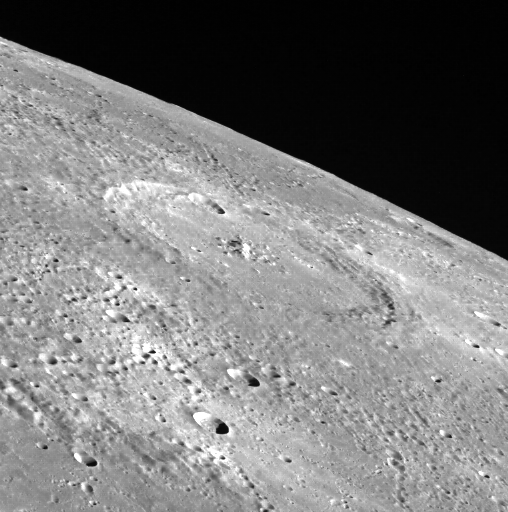

Verdi’s Encore

This view off the limb of Mercury provides a unique oblique view of the crater Verdi. Topographic variation can be seen along Mercury’s limb. Limb images can be used to supplement topographic measurements made using MLA, occultations, and stereo imaging.

On March 17, 2011 (March 18, 2011, UTC), MESSENGER became the first spacecraft ever to orbit the planet Mercury. The mission is currently in its commissioning phase, during which spacecraft and instrument performance are verified through a series of specially designed checkout activities. In the course of the one-year primary mission, the spacecraft’s seven scientific instruments and radio science investigation will unravel the history and evolution of the Solar System’s innermost planet. Visit the Why Mercury? section of this website to learn more about the science questions that the MESSENGER mission has set out to answer.

Date acquired: June 03, 2011
Image Mission Elapsed Time (MET): 215589743
Image ID: 333351
Instrument: Wide Angle Camera (WAC) of the Mercury Dual Imaging System (MDIS)
WAC filter: 7 (748 nanometers)
Center Latitude: 64°
Center Longitude: 190° E
Scale: Verdi is 145 km (90 mi) in diameter

These images are from MESSENGER, a NASA Discovery mission to conduct the first orbital study of the innermost planet, Mercury. For information regarding the use of images, see the MESSENGER image use policy.

Credit: NASA/Johns Hopkins University Applied Physics Laboratory/Carnegie Institution of Washington